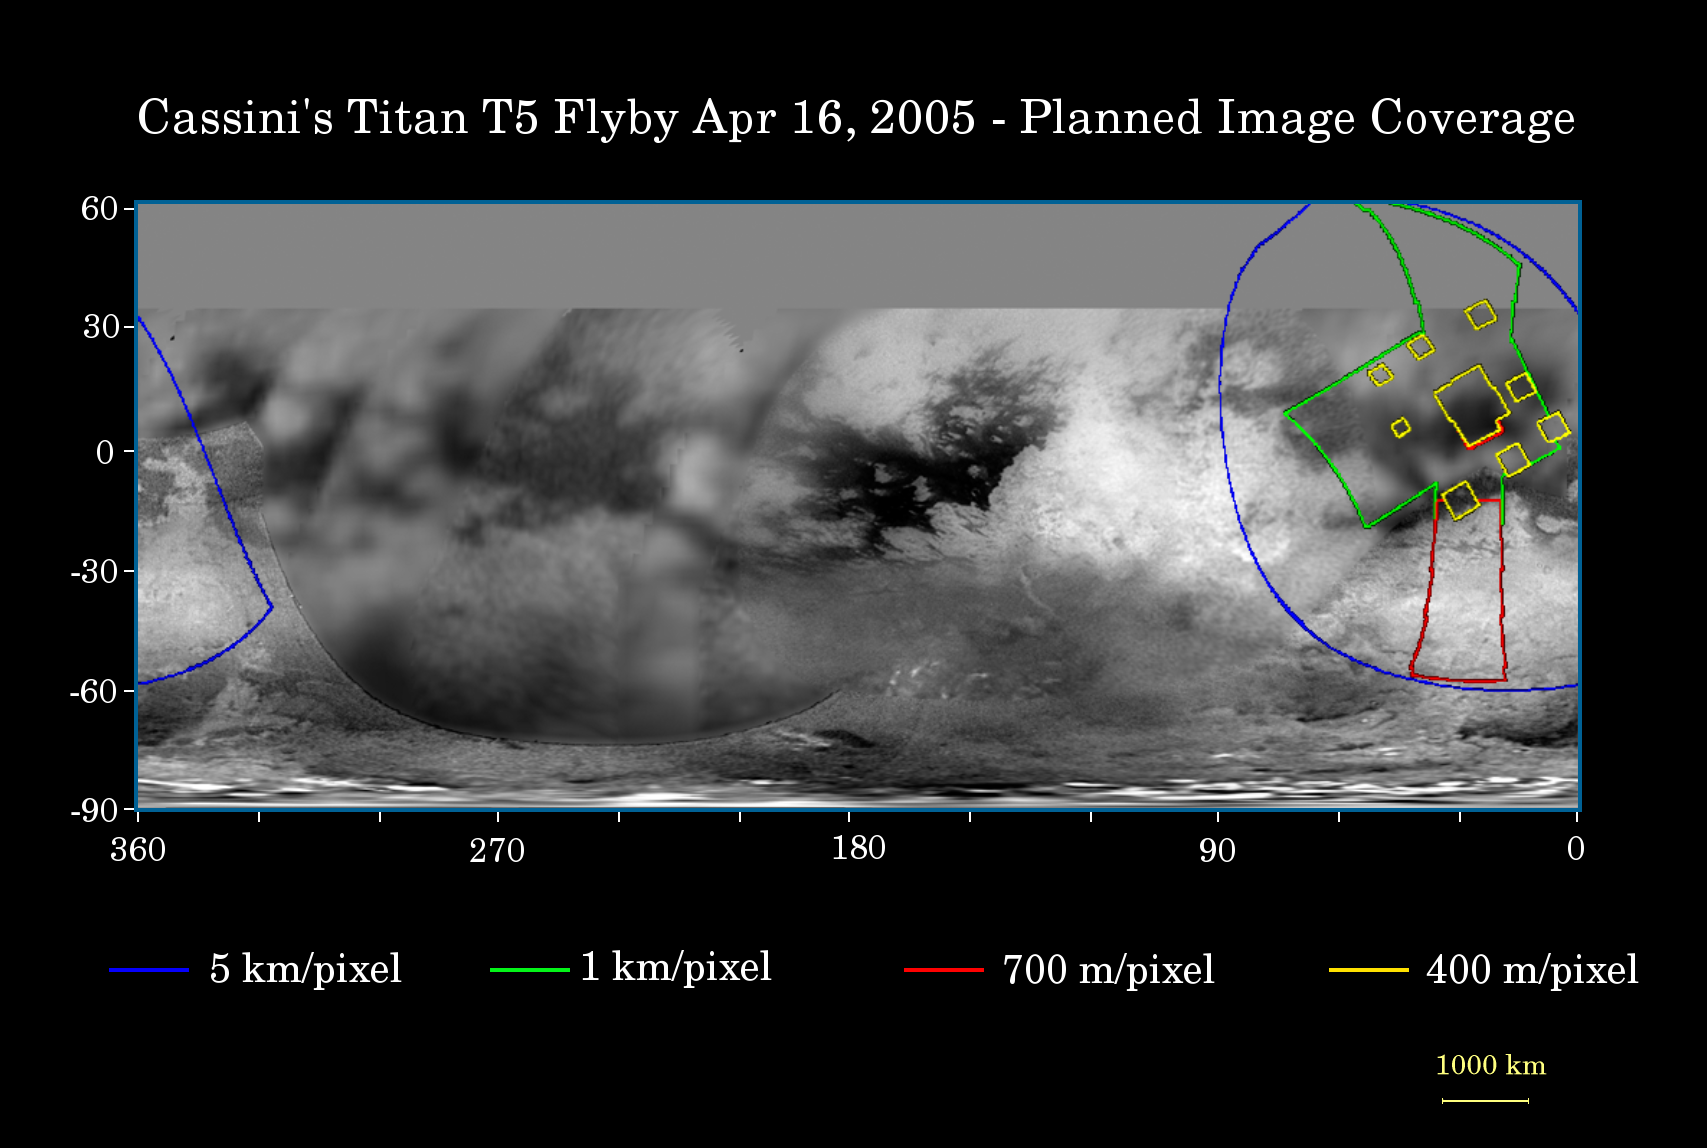

Cassini’s April 16 Flyby of Titan

This map of Titan’s surface illustrates the regions that will be imaged by Cassini during the spacecraft’s close flyby of the smog-enshrouded moon on April 16, 2005. At closest approach, the spacecraft is expected to pass approximately 1,025 kilometers (640 miles) above the moon’s surface.

The colored lines delineate the regions that will be imaged at differing resolutions.

Images from this encounter will add to those taken during the March 31, 2005, flyby and improve the moderate resolution coverage of this region. The imaging coverage will include the eastern portion of territory observed by Cassini’s radar instrument in October 2004 and February 2005, and will provide a way to compare the surface as viewed by the different instruments. Such comparisons (see PIA06222) will provide insight into the nature of Titan’s surface.

The higher-resolution (yellow boxes) have been spread out around a central mosaic in order to maximize coverage of this region by the visual and infrared mapping spectrometer which will be observing simultaneously with the cameras of the imaging science subsystem.

The map shows only brightness variations on Titan’s surface (the illumination is such that there are no shadows and no shading due to topographic variations). Previous observations indicate that, due to Titan’s thick, hazy atmosphere, the sizes of surface features that can be resolved are a few times larger than the actual pixel scale labeled on the map.

The images for this global map were obtained using a narrow band filter centered at 938 nanometers– a near-infrared wavelength (invisible to the human eye). At this wavelength, light can penetrate Titan’s atmosphere to reach the surface and return through the atmosphere to be detected by the camera. The images have been processed to enhance surface details.

It is currently northern winter on Titan, so the moon’s high northern latitudes are not illuminated, resulting in the lack of coverage north of 35 degrees north latitude.

At 5,150 kilometers (3,200 miles) across, Titan is one of the solar system’s largest moons.

The Cassini-Huygens mission is a cooperative project of NASA, the European Space Agency and the Italian Space Agency. The Jet Propulsion Laboratory, a division of the California Institute of Technology in Pasadena, manages the mission for NASA’s Science Mission Directorate, Washington, D.C. The Cassini orbiter and its two onboard cameras were designed, developed and assembled at JPL. The imaging team is based at the Space Science Institute, Boulder, Colo.

Credit: NASA/JPL/Space Science Institute